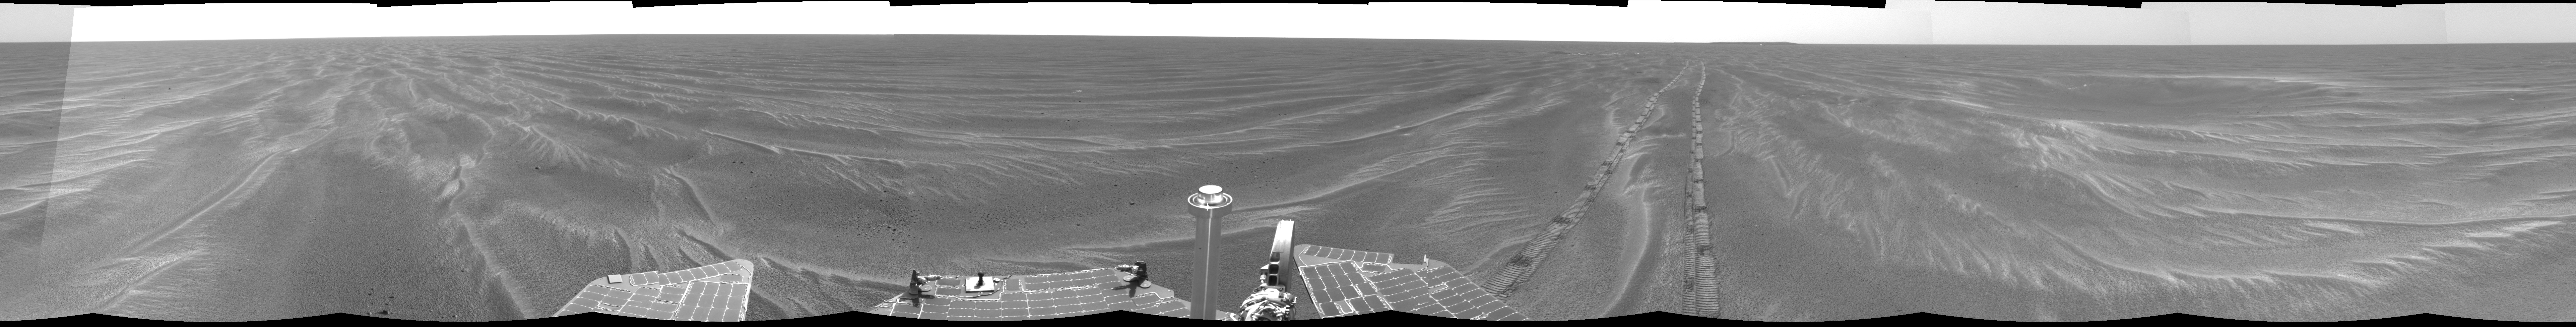

Opportunity’s View, Sol 381

NASA’s Mars Exploration Rover Opportunity used its navigation camera on the rover’s 381st and 382nd martian days, or sols, (Feb. 18 and 19, 2005) to take the images combined into this 360-degree panorama. Opportunity had driven 64 meters (209 feet) on sol 381 to arrive at this location close to a small crater dubbed “Alvin.” The location is catalogued as Opportunity’s Site 43. This view is presented in a cylindrical projection with geometric seam correction.

Credit: NASA/JPL